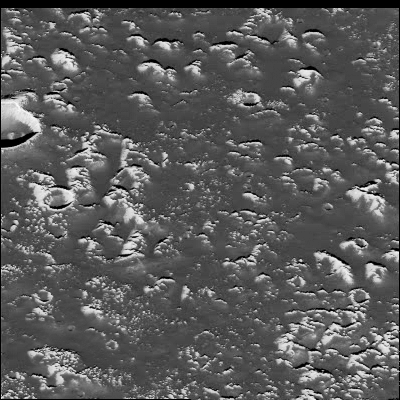

Callisto’s Valhalla Impact Structure

A portion of the central zone of the large impact structure Valhalla on Jupiter’s moon Callisto was imaged by the Galileo spacecraft on November 4, 1996. The area shown here is centered at 16 degrees north, 55 degrees west and is about seven miles (11 kilometers) across. This is the highest resolution picture ever taken of Callisto and shows features as small as 200 feet (60 meters) across. The formation of Valhalla occurred early in Callisto’s history; however, the central zone shown here is probably younger than Valhalla’s surrounding structure. This newly [sic] acquired picture shows some small craters, although they have been softened or modified by downslope movement of debris, revealing bright ice-rich surfaces. In contrast to other areas on Callisto, most of the very smallest craters appear to have been completely obliterated.

This image was taken by the solid state imaging television camera onboard the Galileo spacecraft during its third orbit around Jupiter, at a distance of 757 miles (1,219 kilometers).

The Galileo mission is managed by the Jet Propulsion Laboratory for NASA’s Office of Space Science, Washington, D.C.

Credit: NASA/JPL/ASU